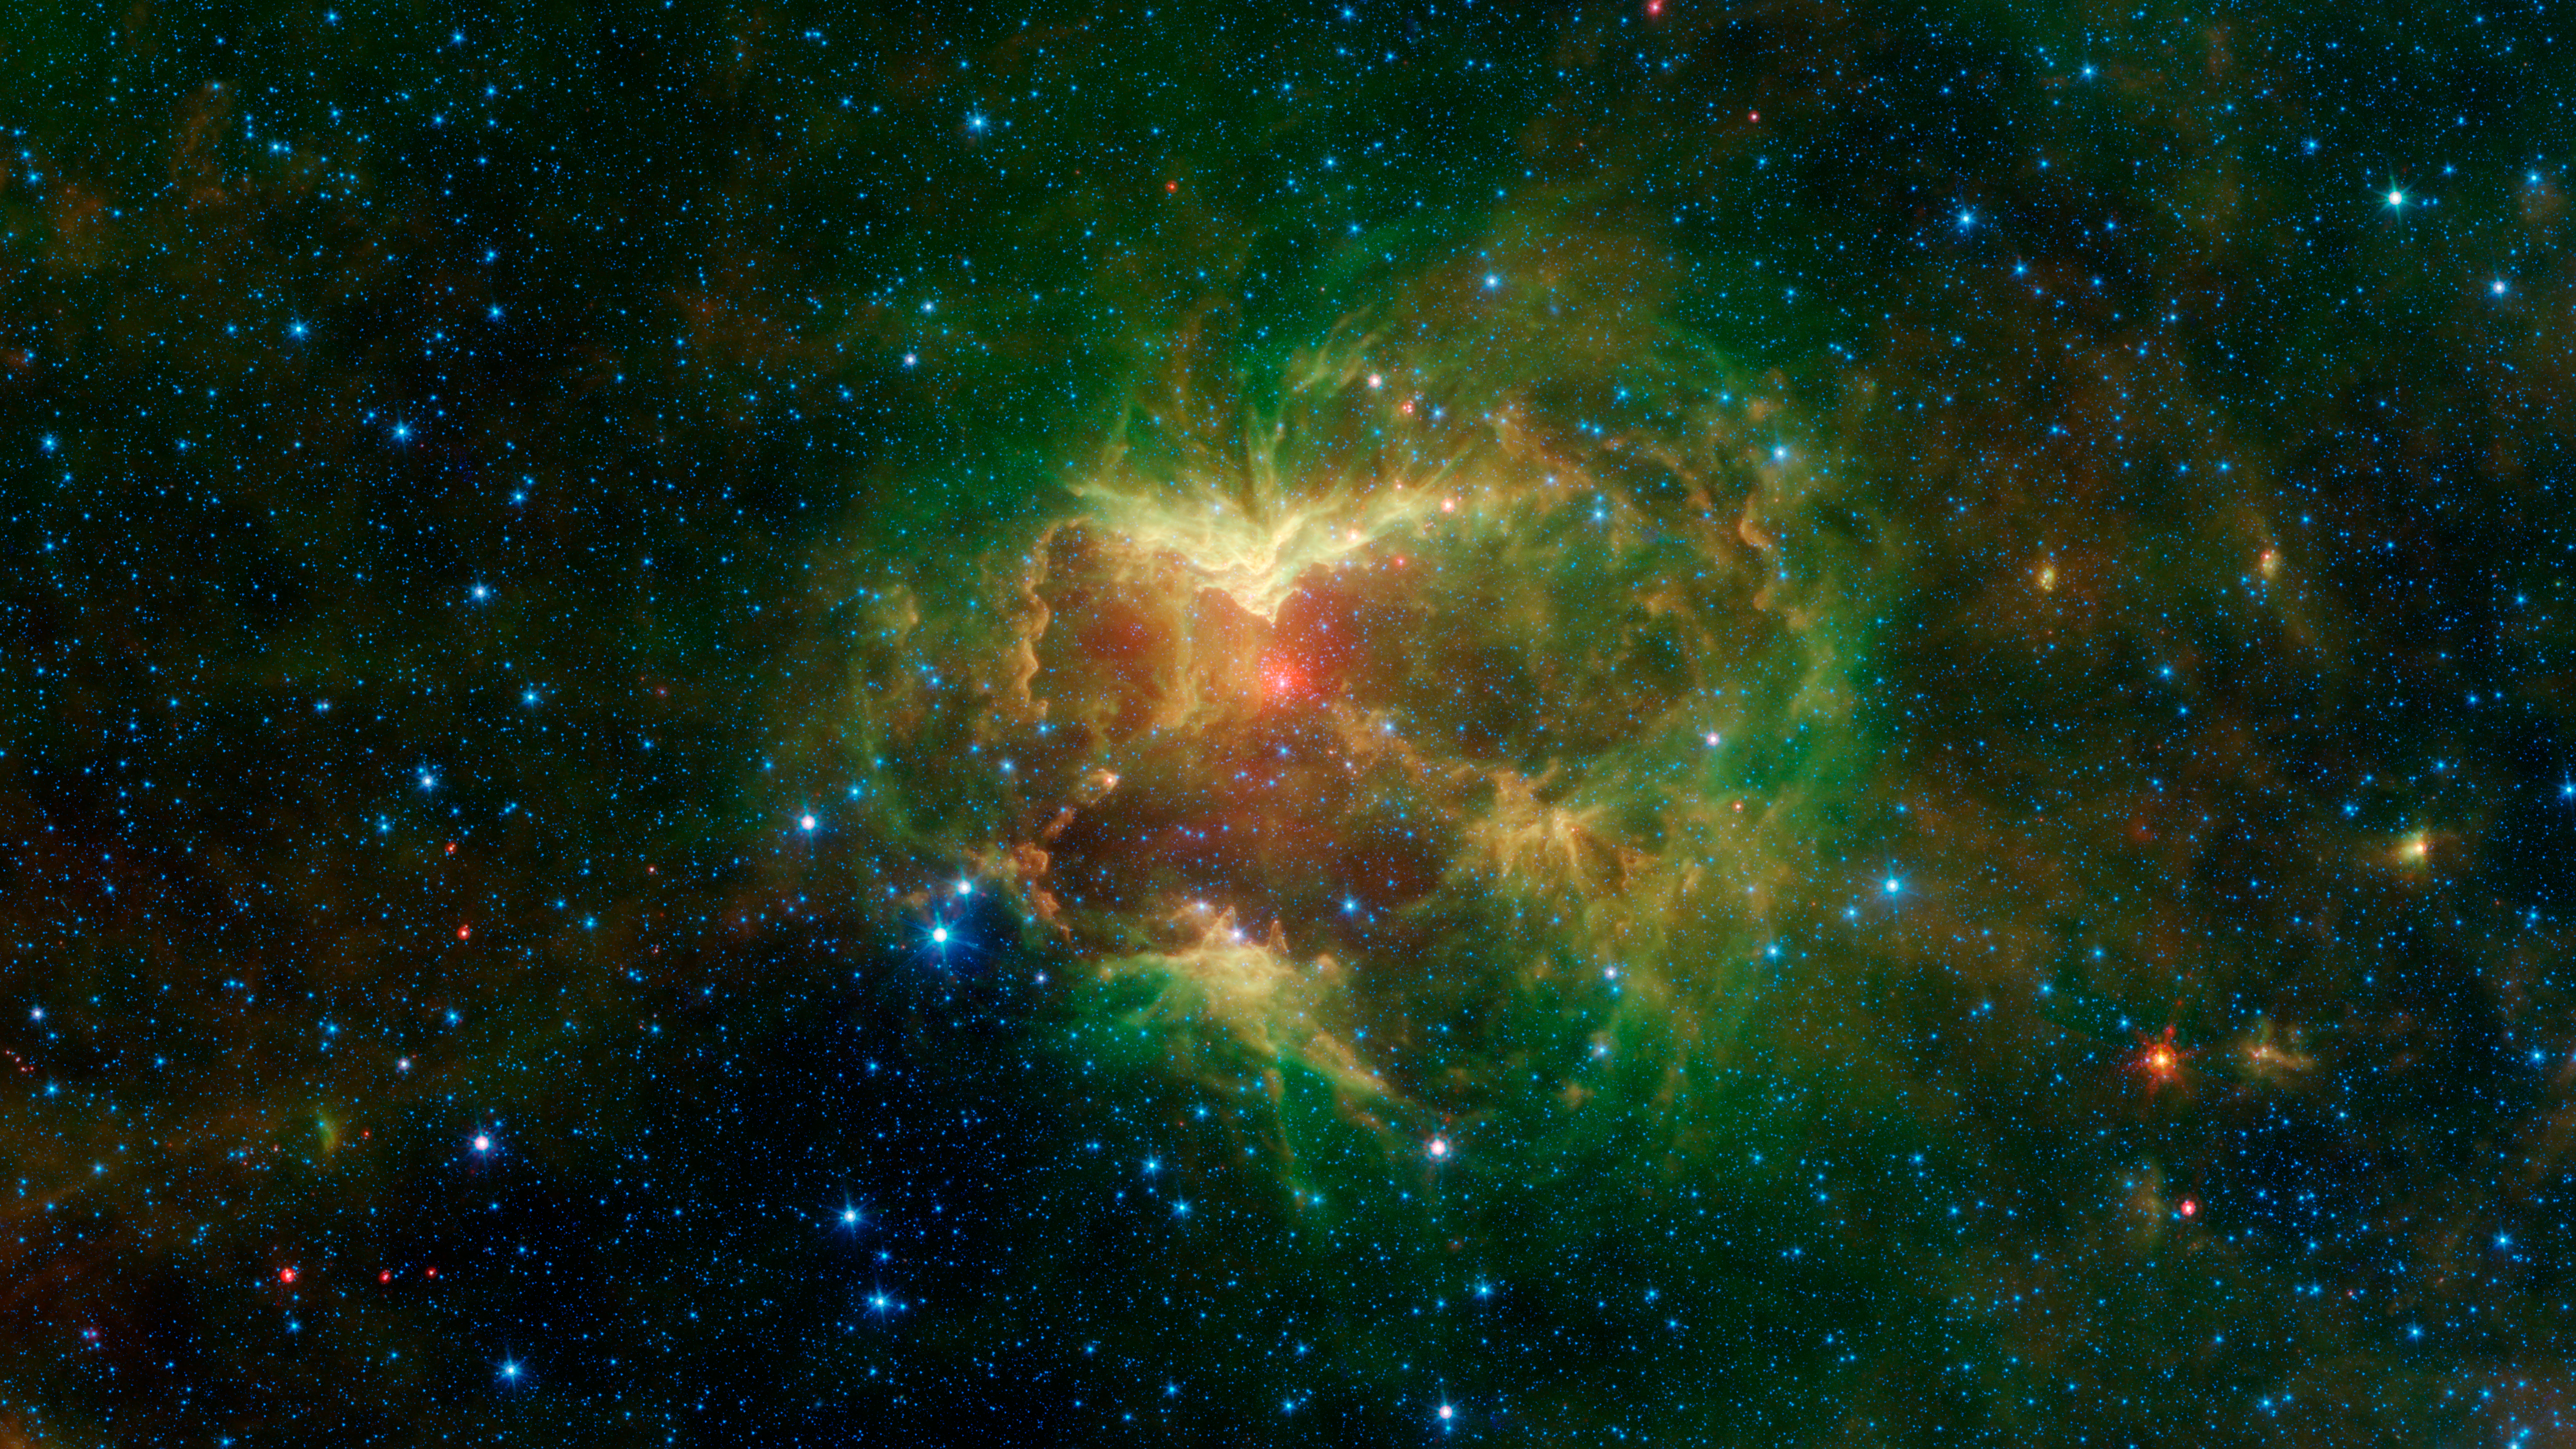

The Jack-o-Lantern Nebula

This carved-out cloud of gas and dust has been nicknamed the "Jack-o'-lantern Nebula" because it looks like a cosmic hollowed-out pumpkin. Powerful outflows of radiation and particles from a massive star known as an O-type star and about 15 to 20 times heavier than the Sun has likely swept the surrounding dust and gas outward, creating deep gouges in the cloud. The image shows infrared light (which is invisible to the human eye) captured by NASA's Spitzer Space Telescope.

This image features three wavelengths of infrared light. Green and red represent wavelengths emitted primarily by dust radiating at different temperatures, though some stars radiate prominently in these wavelengths as well. The combination of green and red in the image creates yellow hues. Blue represents a wavelength emitted, in this image, mostly by stars and some very hot regions of the nebula. White regions are where the objects are bright in all three colors. The O-type star appears as a white spot at the center of a red dust shell near the middle of the scooped-out region.

NASA's Jet Propulsion Laboratory, Pasadena, Calif., manages the Spitzer Space Telescope mission for NASA's Science Mission Directorate, Washington. Science operations are conducted at the Spitzer Science Center at the California Institute of Technology, also in Pasadena. Caltech manages JPL for NASA.

Credit: NASA/JPL-Caltech